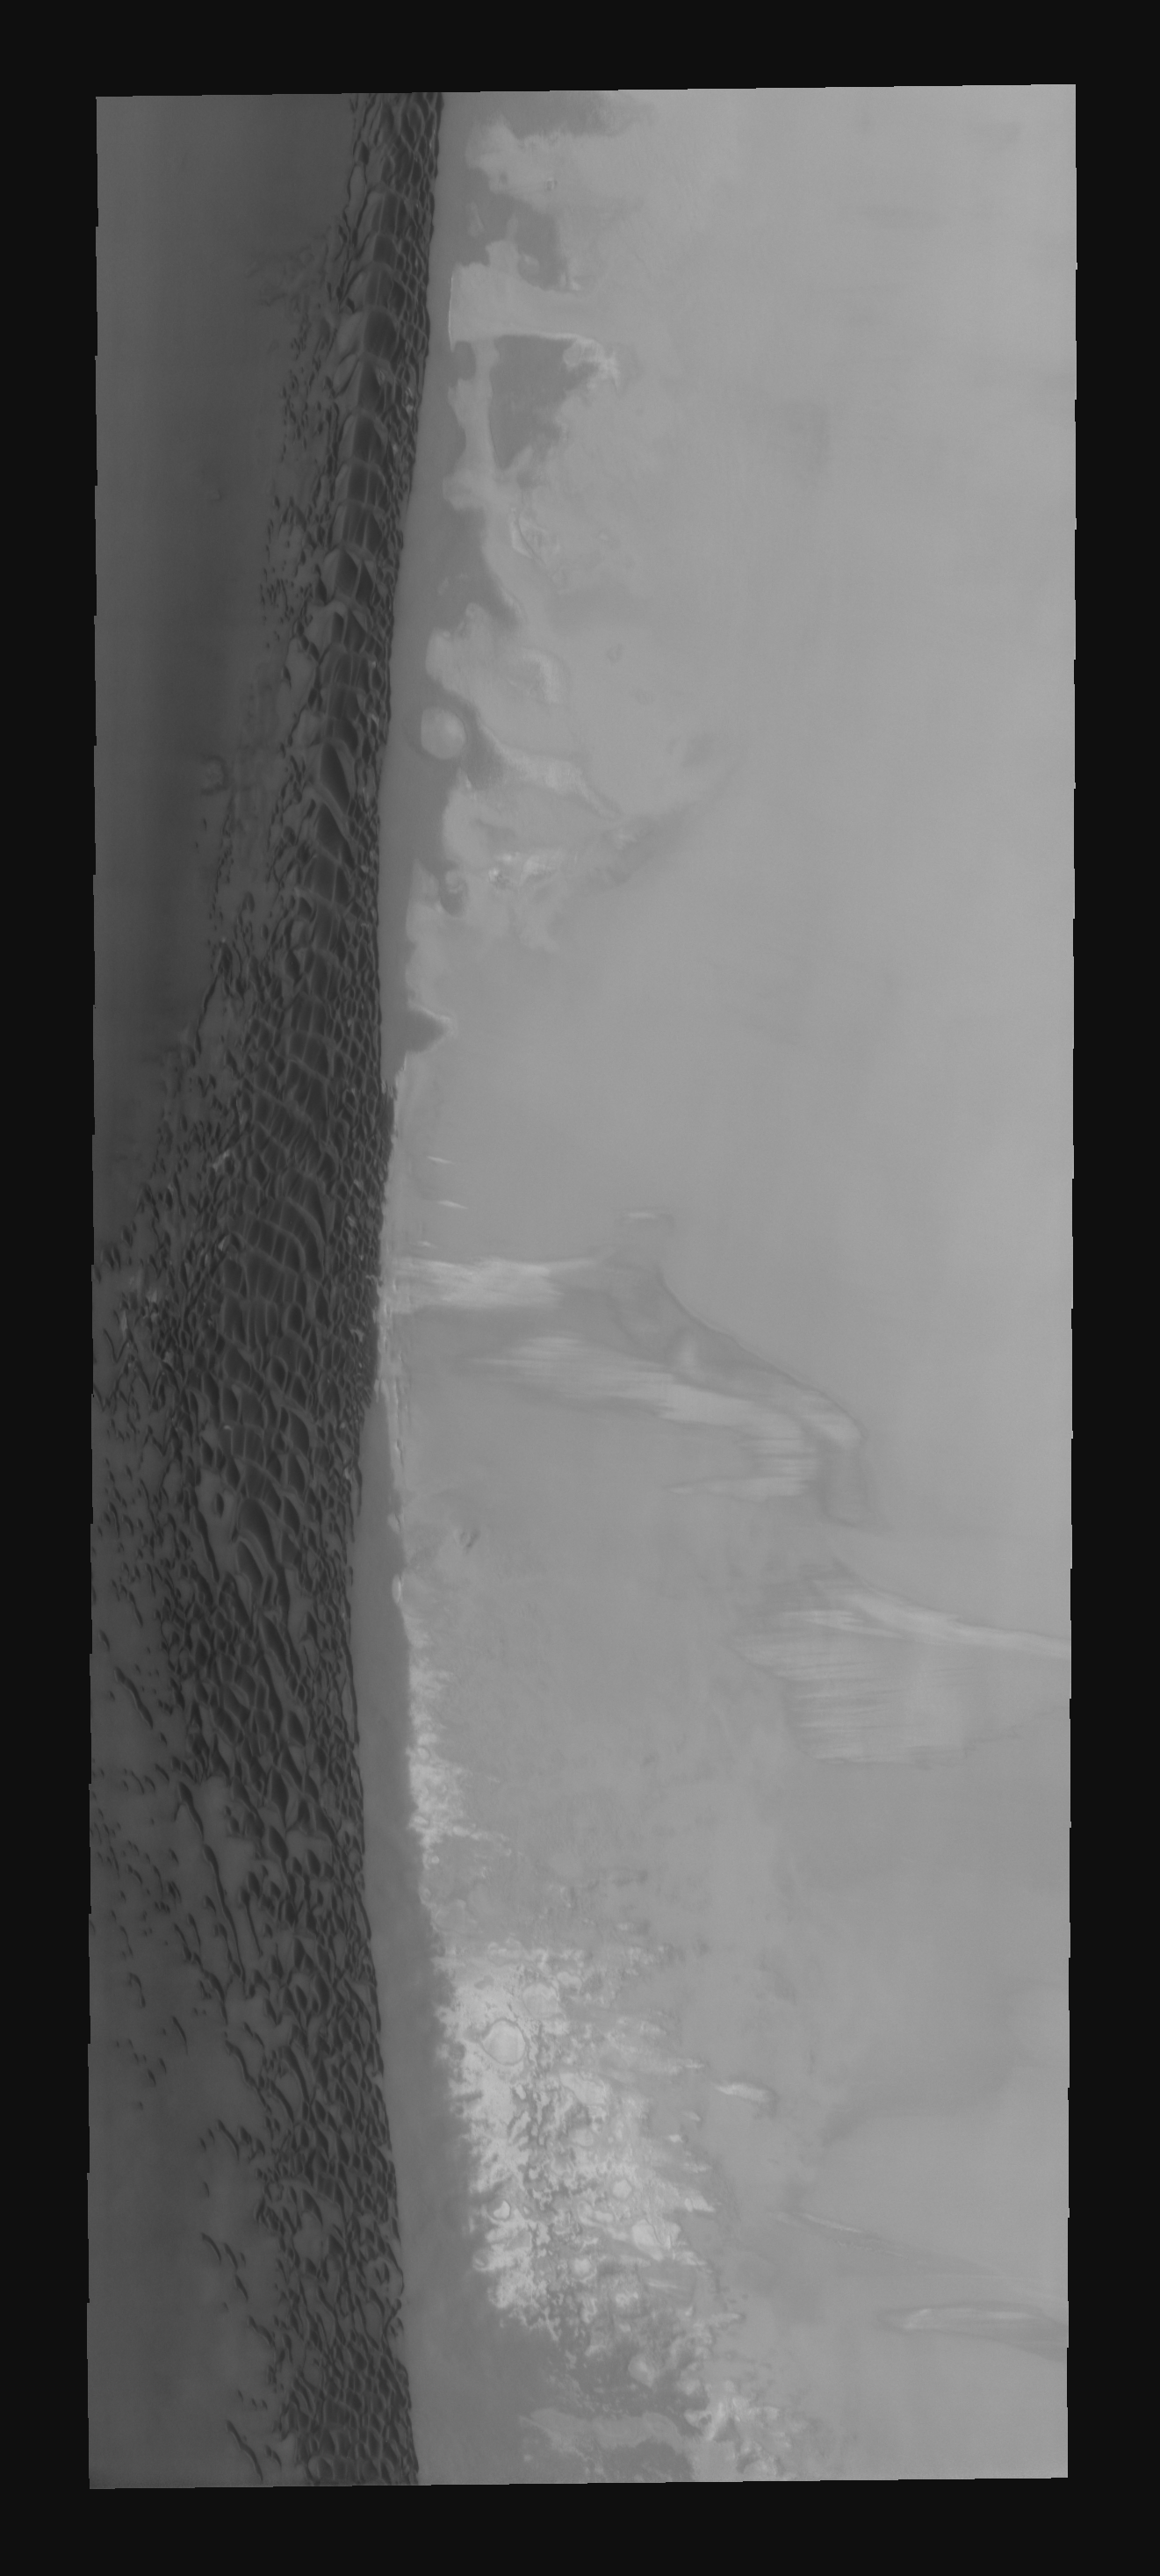

Polar Dunes

These north polar dunes are found on the floor of Chasma Boreale.

Image information: VIS instrument. Latitude 81.8N, Longitude 312.6E. 20 meter/pixel resolution.

Please see the THEMIS Data Citation Note for details on crediting THEMIS images.

Note: this THEMIS visual image has not been radiometrically nor geometrically calibrated for this preliminary release. An empirical correction has been performed to remove instrumental effects. A linear shift has been applied in the cross-track and down-track direction to approximate spacecraft and planetary motion. Fully calibrated and geometrically projected images will be released through the Planetary Data System in accordance with Project policies at a later time.

NASA’s Jet Propulsion Laboratory manages the 2001 Mars Odyssey mission for NASA’s Office of Space Science, Washington, D.C. The Thermal Emission Imaging System (THEMIS) was developed by Arizona State University, Tempe, in collaboration with Raytheon Santa Barbara Remote Sensing. The THEMIS investigation is led by Dr. Philip Christensen at Arizona State University. Lockheed Martin Astronautics, Denver, is the prime contractor for the Odyssey project, and developed and built the orbiter. Mission operations are conducted jointly from Lockheed Martin and from JPL, a division of the California Institute of Technology in Pasadena.

Credit: NASA/JPL/ASU